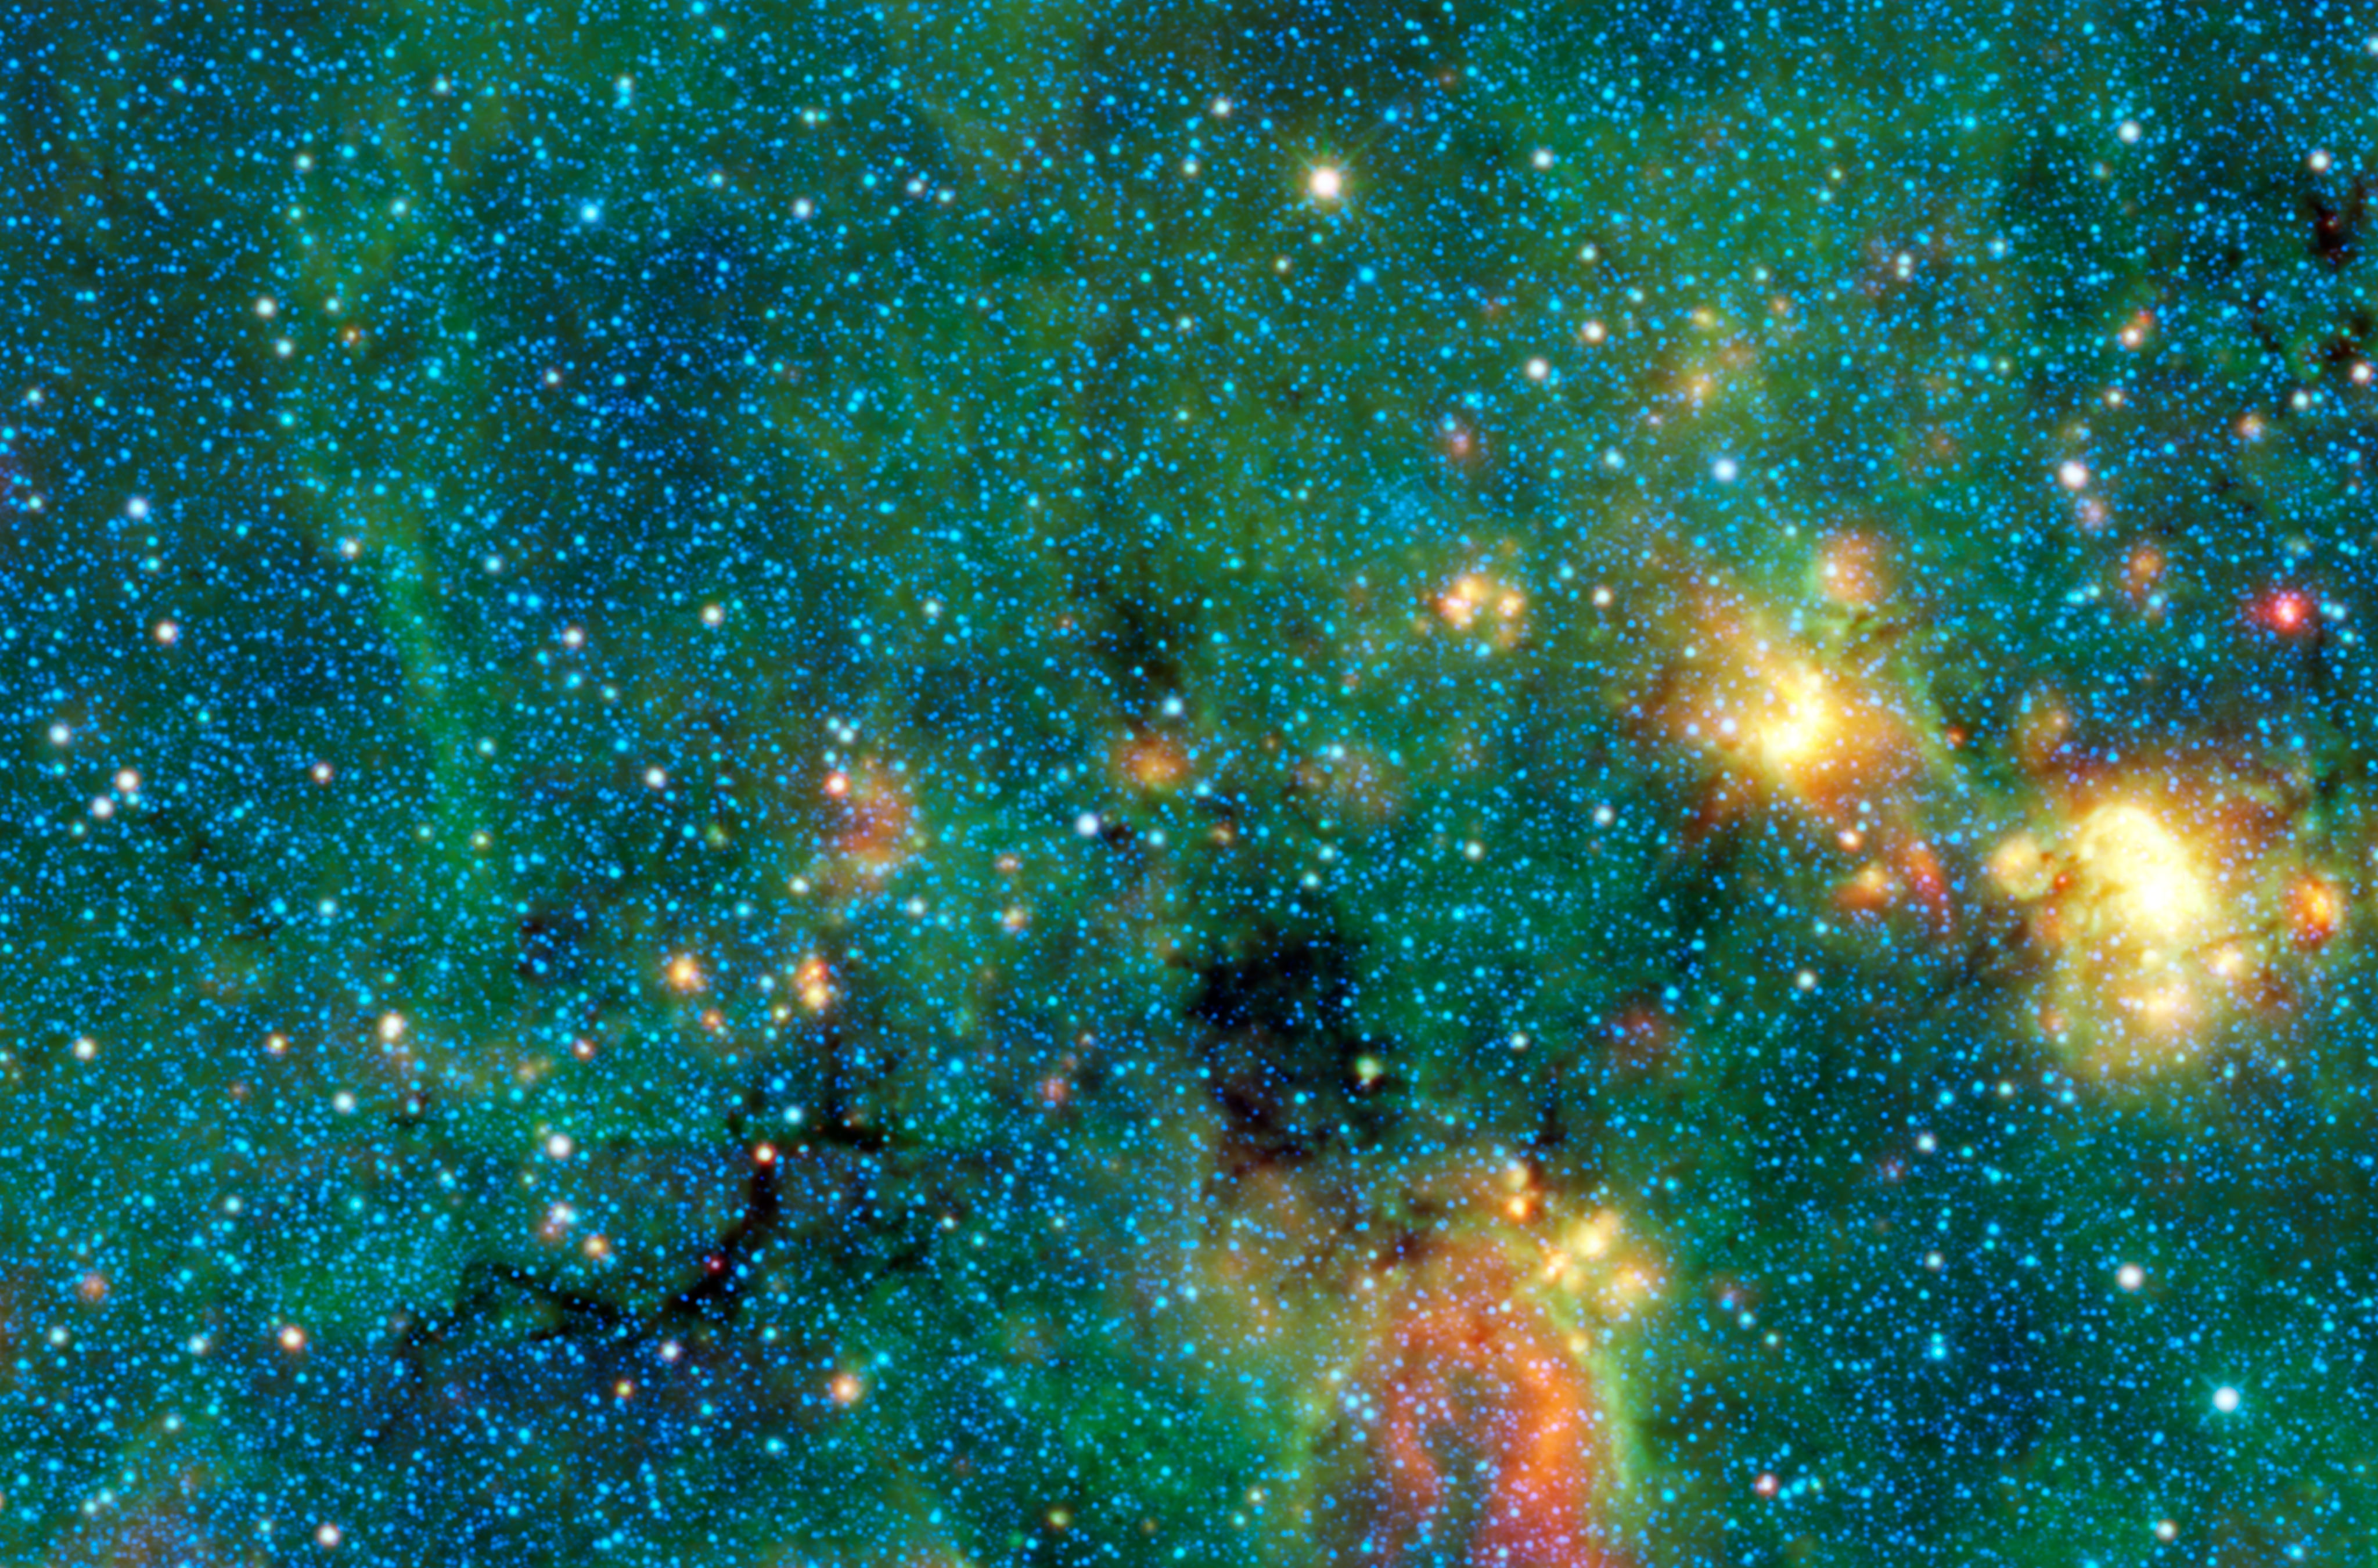

Dark Murky Clouds in the Bright Milky Way

Typically if an astronomer wants to see into or through a thick dark cloud in space, they will use an infrared-sensing telescope. However, in this infrared image from NASA’s Wide-field Infrared Survey Explorer, or WISE, there are some clouds that are so cool and thick that even infrared light coming from within or the background can’t penetrate them. The black areas in this image — called infrared dark clouds — are exceptionally cold, dense cloud cores seen in silhouette against the bright diffuse infrared glow of the plane of the Milky Way galaxy. The clouds are a great example of why it is so useful for astronomers to be able to observe in many different wavelengths of light.

If you were to look at this same region of the sky through a backyard telescope, you would see a sea of stars packed together, similar to the thousands of blue stars seen here. You might also notice small patches of darkness that appear to block out the stars behind them. But what you wouldn’t see are these beautiful clouds colored green, yellow and red in this image from WISE. Those are only seen in infrared light. In fact, the places where you see dark patches with your eyes are often the places where WISE sees bright clouds with its infrared “eyes.” This is because those clouds are dense enough to block visible light, but not dense enough to block longer wavelengths of infrared light that WISE detects. In addition, they are too cool to shine in visible light but still warm enough to glow brightly in infrared light.

However, the darkest areas here are places where the cloud is extremely compact and chilly, so much so that it is opaque even in the infrared wavelengths that WISE sees. To see them glow, one would need to look in even longer wavelengths, for example those detected by the European Space Agency’s Herschel mission, which has important NASA contributions

These dark clouds are so dense that if you were located in the middle of one of them, you wouldn’t be able to see anything — no stars, no galaxies, only darkness. This dense material will eventually result in the formation of new stars and planets.

This image was made from observations by all four infrared detectors aboard WISE. Blue and cyan (blue-green) represent infrared light at wavelengths of 3.4 and 4.6 microns, which is primarily light from stars. Green and red represent light at 12 and 22 microns, which is primarily light from warm dust.

JPL manages the Wide-field Infrared Survey Explorer for NASA’s Science Mission Directorate, Washington. The principal investigator, Edward Wright, is at UCLA. The mission was competitively selected under NASA’s Explorers Program managed by the Goddard Space Flight Center, Greenbelt, Md. The science instrument was built by the Space Dynamics Laboratory, Logan, Utah, and the spacecraft was built by Ball Aerospace & Technologies Corp., Boulder, Colo. Science operations and data processing take place at the Infrared Processing and Analysis Center at the California Institute of Technology in Pasadena. Caltech manages JPL for NASA.

Credit: NASA/JPL-Caltech/UCLA